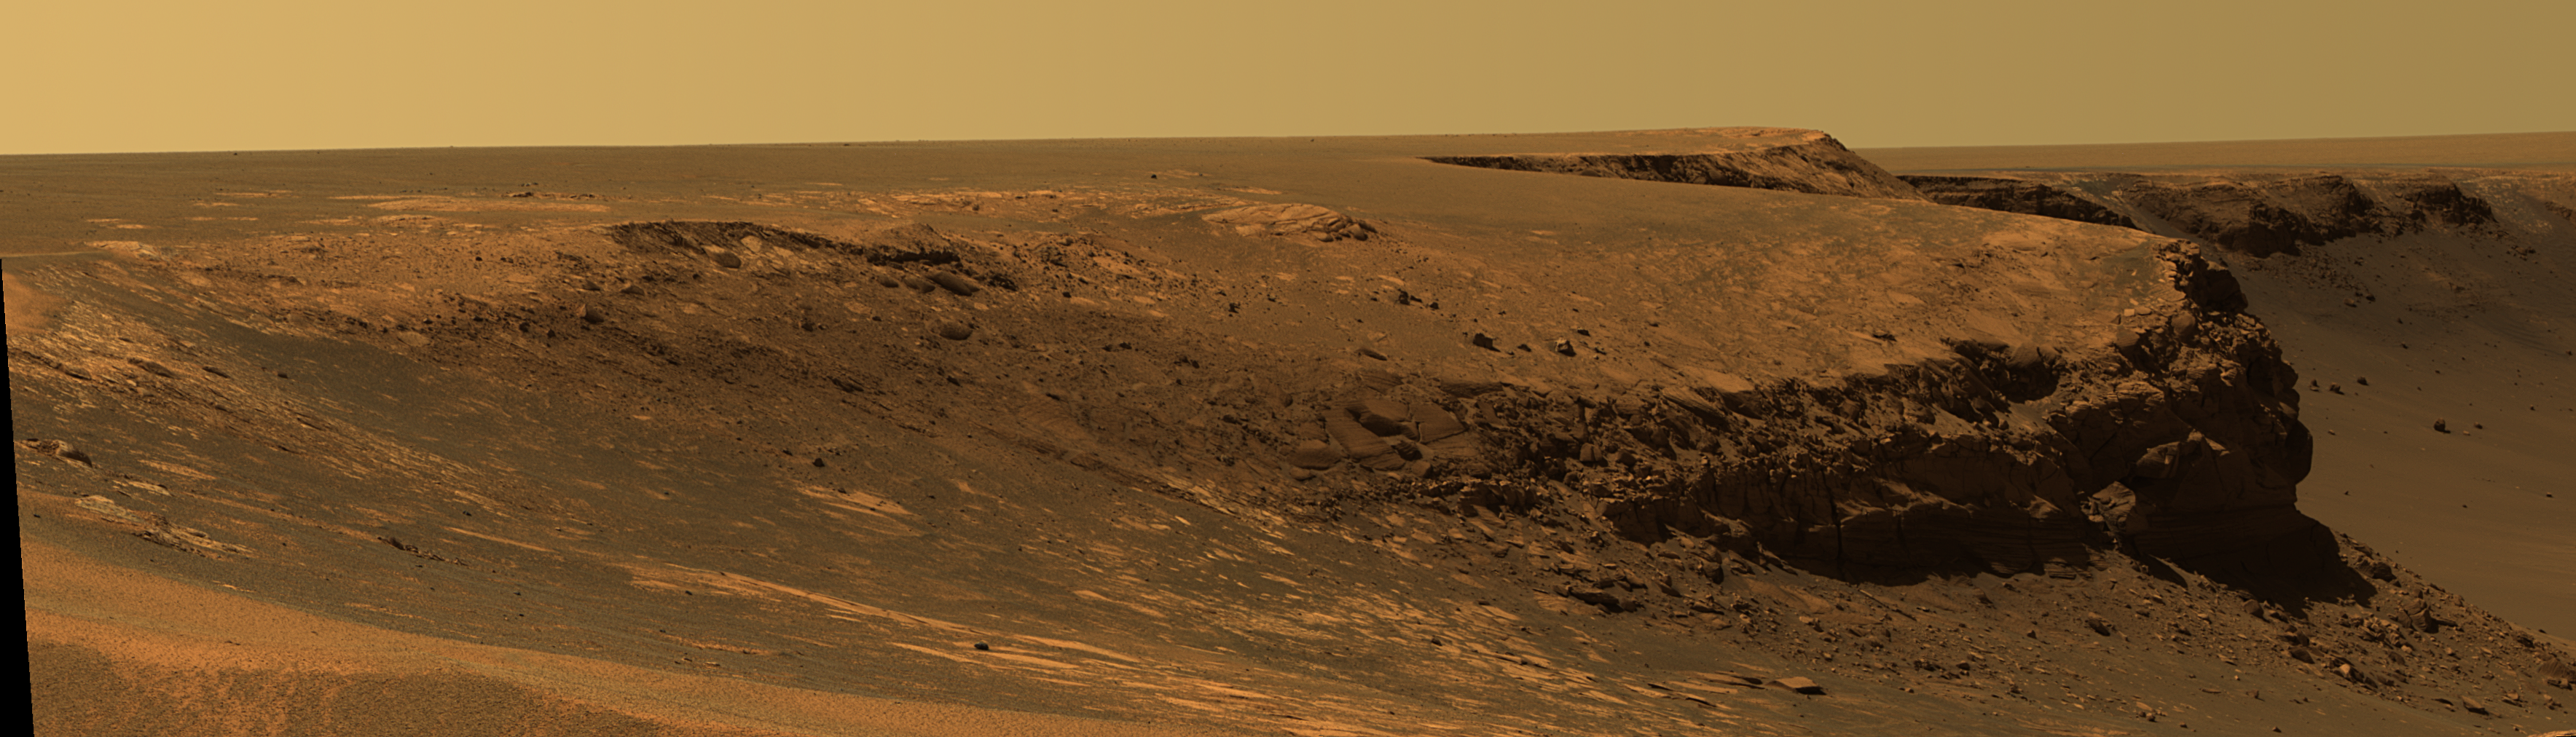

Layers of ‘Cape Verde’ in ‘Victoria Crater’

This view of Victoria crater is looking north from “Duck Bay” towards the dramatic promontory called “Cape Verde.” The dramatic cliff of layered rocks is about 50 meters (about 165 feet) away from the rover and is about 6 meters (about 20 feet) tall. The taller promontory beyond that is about 100 meters (about 325 feet) away, and the vista beyond that extends away for more than 400 meters (about 1300 feet) into the distance. This is an approximately true color rendering of images taken by the panoramic camera (Pancam) on NASA’s Mars Exploration Rover Opportunity during the rover’s 952nd sol, or Martian day, (Sept. 28, 2006) using the camera’s 750-nanometer, 530-nanometer and 430-nanometer filters.

Credit: NASA/JPL/Cornell